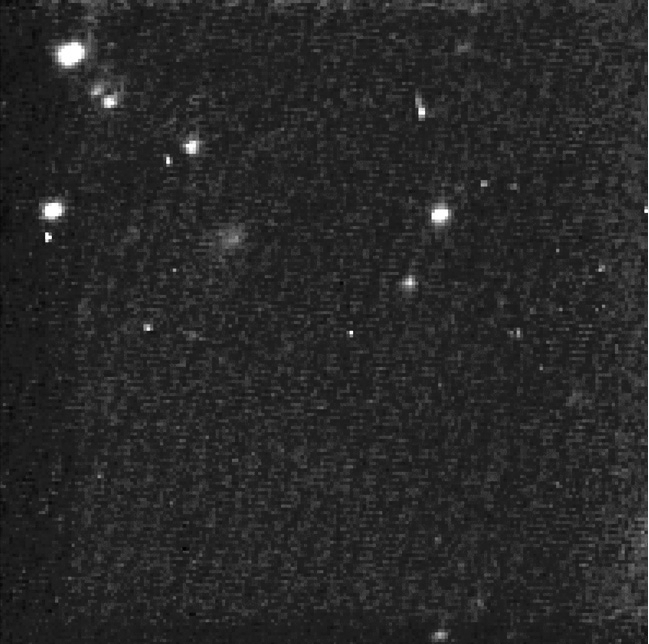

NASA Comet Hunter Spots its Valentine

NASA’s Stardust spacecraft has downlinked its first images of comet Tempel 1, the target of a flyby planned for Valentine’s Day, Feb. 14. The images were taken on Jan. 18 and 19 from a distance of 26.3 million kilometers (16.3 million miles), and 25.4 million kilometers (15.8 million miles) respectively. On Feb. 14, Stardust will fly within about 200 kilometers (124 miles) of the comet’s nucleus.

The composite image is a combination of several images taken by Stardust’s navigation camera. Future images will be used to help mission navigators refine Stardust’s trajectory, or flight path, as it closes the distance between comet and spacecraft at a rate of about 950,000 kilometers (590,000 miles) a day. On the night of encounter, the navigation camera will be used to acquire 72 high-resolution images of the comet’s surface features. Stardust-NExT mission scientists will use these images to see how surface features on comet Tempel 1 have changed over the past five-and-a-half years. (Tempel 1 had previously been visited and imaged in July of 2005 by NASA’s Deep Impact mission).

Launched on Feb. 7, 1999, Stardust became the first spacecraft in history to collect samples from a comet (comet Wild 2), and return them to Earth for study. While its sample return capsule parachuted to Earth in January 2006, mission controllers were placing the still-viable spacecraft on a path that would allow NASA the opportunity to re-use the already-proven flight system if a target of opportunity presented itself. In January 2007, NASA re-christened the mission “Stardust-NExT” (New Exploration of Tempel), and the Stardust team began a four-and-a-half year journey for the spacecraft to comet Tempel 1. This will be the second exploration of Tempel 1 by a spacecraft (Deep Impact).

Along with the high-resolution images of the comet’s surface, Stardust-NExT will also measure the composition, size distribution and flux of dust emitted into the coma, and provide important new information on how Jupiter-family comets evolve and how they formed 4.6 billion years ago.

Stardust-NExT is a low-cost mission that will expand the investigation of comet Tempel 1 initiated by NASA’s Deep Impact spacecraft. JPL, a division of the California Institute of Technology in Pasadena, manages Stardust-NExT for the NASA Science Mission Directorate, Washington, D.C. Joe Veverka of Cornell University, Ithaca, N.Y., is the mission’s principal investigator. Lockheed Martin Space Systems, Denver, built the spacecraft and manages day-to-day mission operations.

Credit: NASA/JPL-Caltech